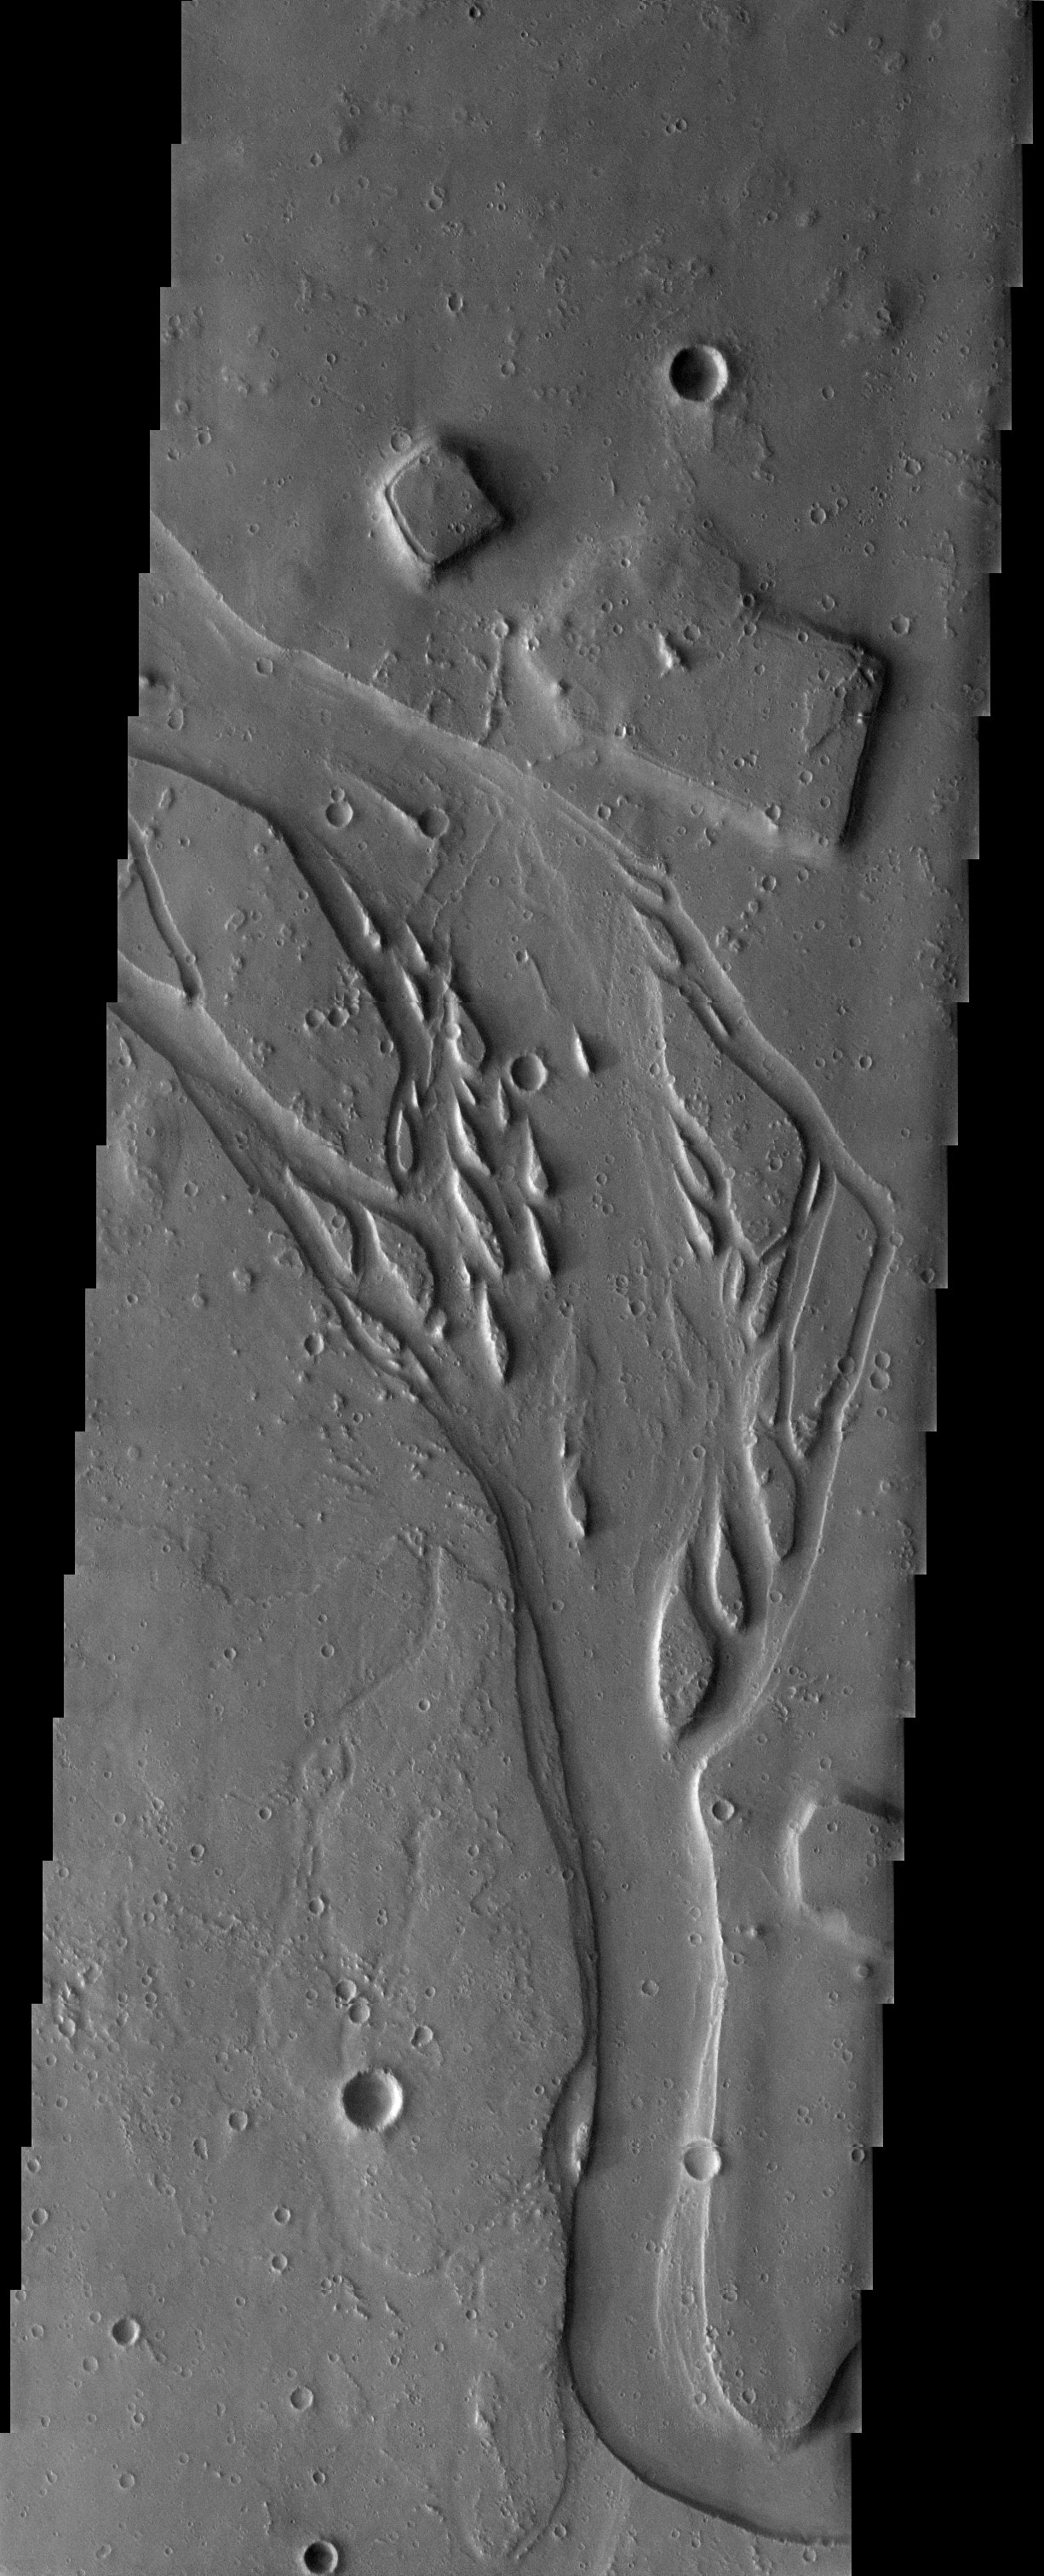

Channels and Erosion

Released 20 June 2003

The dissected and eroded channel observed in this THEMIS image taken of plains materials southwest of the volcano Elysium Mons shows typical erosional islands and depositional features. The interesting thing about this channel is that it appears to start out of nowhere. The MOLA context image shows that the channel originates from a fissure within the ground, whose origin is likely volcanic, but may also be related to volatile processes.

Image information: VIS instrument. Latitude 19.5, Longitude 126.8 East (233.2 West). 19 meter/pixel resolution.

Note: this THEMIS visual image has not been radiometrically nor geometrically calibrated for this preliminary release. An empirical correction has been performed to remove instrumental effects. A linear shift has been applied in the cross-track and down-track direction to approximate spacecraft and planetary motion. Fully calibrated and geometrically projected images will be released through the Planetary Data System in accordance with Project policies at a later time.

NASA’s Jet Propulsion Laboratory manages the 2001 Mars Odyssey mission for NASA’s Office of Space Science, Washington, D.C. The Thermal Emission Imaging System (THEMIS) was developed by Arizona State University, Tempe, in collaboration with Raytheon Santa Barbara Remote Sensing. The THEMIS investigation is led by Dr. Philip Christensen at Arizona State University. Lockheed Martin Astronautics, Denver, is the prime contractor for the Odyssey project, and developed and built the orbiter. Mission operations are conducted jointly from Lockheed Martin and from JPL, a division of the California Institute of Technology in Pasadena.

Credit: NASA/JPL/Arizona State University